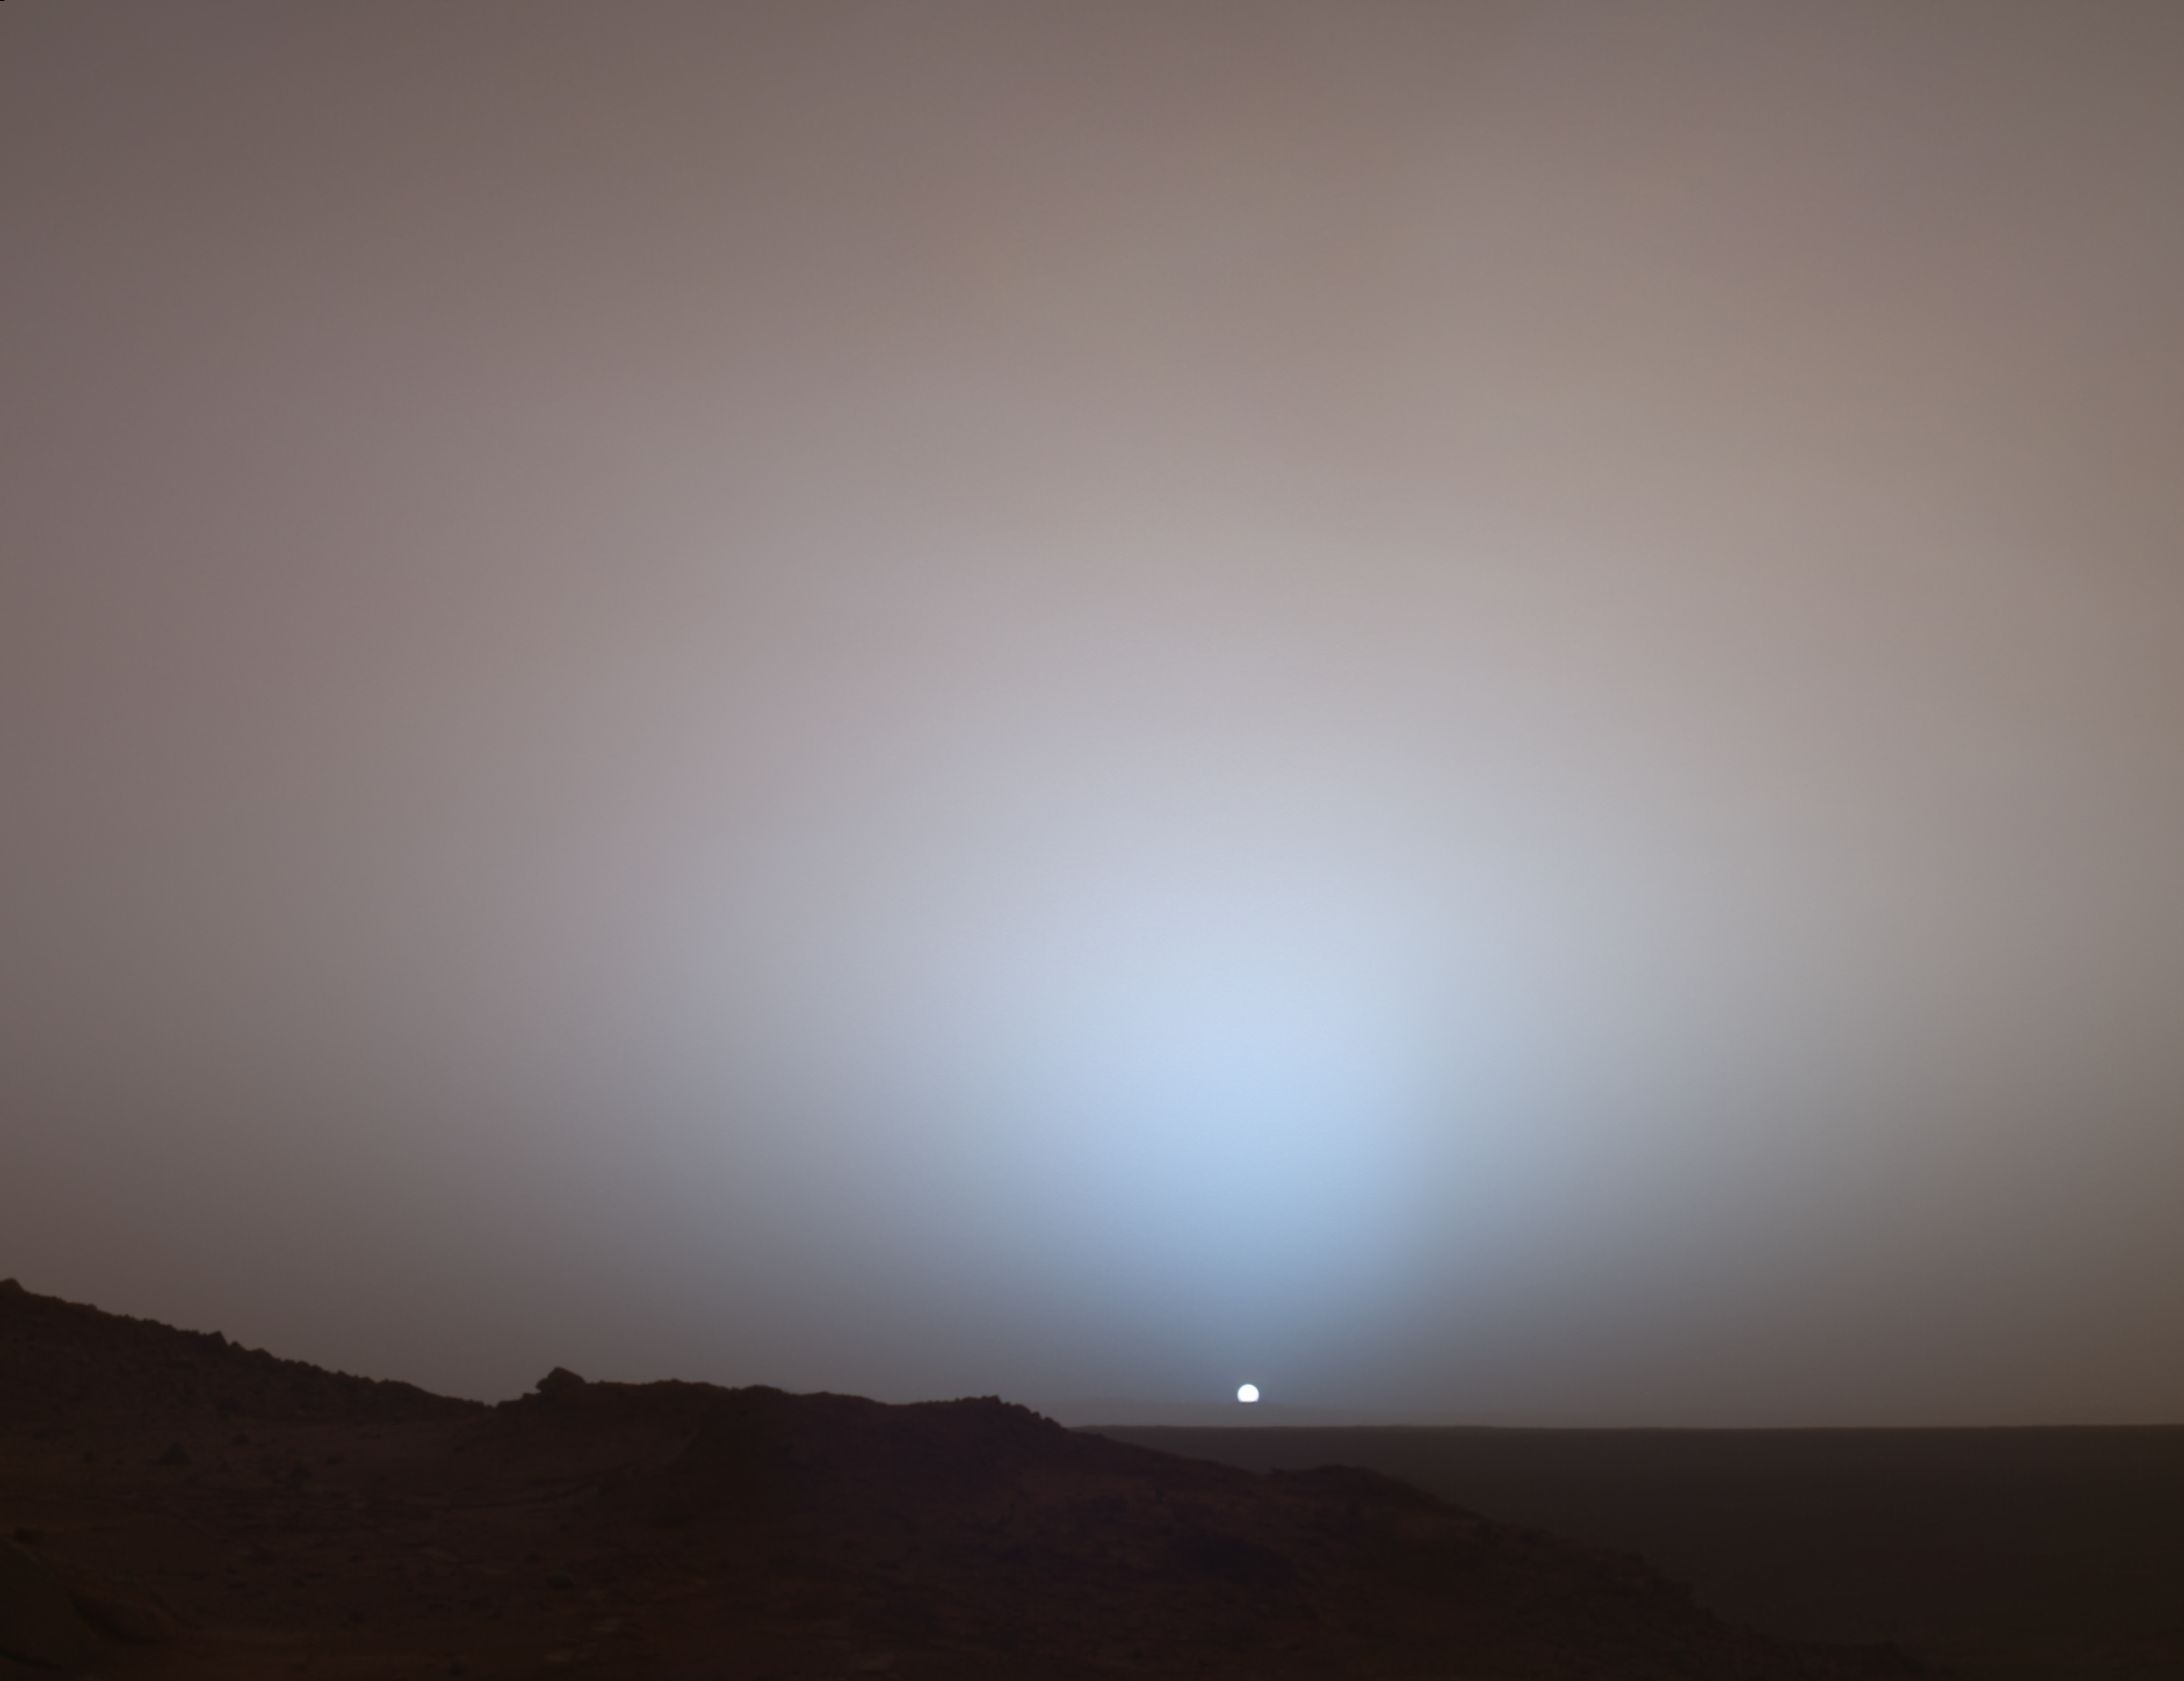

A Moment Frozen in Time

On May 19th, 2005, NASA’s Mars Exploration Rover Spirit captured this stunning view as the Sun sank below the rim of Gusev crater on Mars. This Panoramic Camera (Pancam) mosaic was taken around 6:07 in the evening of the rover’s 489th martian day, or sol. Spirit was commanded to stay awake briefly after sending that sol’s data to the Mars Odyssey orbiter just before sunset. This small panorama of the western sky was obtained using Pancam’s 750-nanometer, 530-nanometer and 430-nanometer color filters. This filter combination allows false color images to be generated that are similar to what a human would see, but with the colors slightly exaggerated. In this image, the bluish glow in the sky above the Sun would be visible to us if we were there, but an artifact of the Pancam’s infrared imaging capabilities is that with this filter combination the redness of the sky farther from the sunset is exaggerated compared to the daytime colors of the martian sky. Because Mars is farther from the Sun than the Earth is, the Sun appears only about two-thirds the size that it appears in a sunset seen from the Earth. The terrain in the foreground is the rock outcrop “Jibsheet,” a feature that Spirit has been investigating for several weeks (rover tracks are dimly visible leading up to “Jibsheet”). The floor of Gusev crater is visible in the distance, and the Sun is setting behind the wall of Gusev some 80 km (50 miles) in the distance.

This mosaic is yet another example from MER of a beautiful, sublime martian scene that also captures some important scientific information. Specifically, sunset and twilight images are occasionally acquired by the science team to determine how high into the atmosphere the martian dust extends, and to look for dust or ice clouds. Other images have shown that the twilight glow remains visible, but increasingly fainter, for up to two hours before sunrise or after sunset. The long martian twilight (compared to Earth’s) is caused by sunlight scattered around to the night side of the planet by abundant high altitude dust. Similar long twilights or extra-colorful sunrises and sunsets sometimes occur on Earth when tiny dust grains that are erupted from powerful volcanoes scatter light high in the atmosphere.

Credit: NASA/JPL/Texas A&M/Cornell